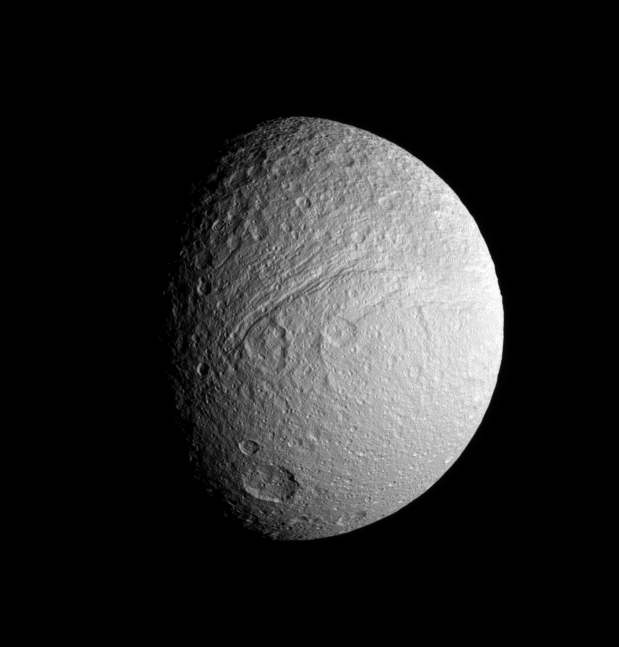

Icy Old Moon

This Cassini spacecraft image provides a view of the southern portion of Tethys’ trailing hemisphere.

Prominent features include the huge canyon, Ithaca Chasma, approximately centered in this view, as well as Demodocus and Telemus, large basins just to the right of the rift.

Features on Tethys are named for characters in Homer’s Odyssey.

The image was taken in visible green light with the Cassini spacecraft narrow-angle camera on Oct. 10, 2008 at a distance of approximately 417,000 kilometers (259,000 miles) from Tethys and at a Sun-Tethys-spacecraft, or phase, angle of 55 degrees. Image scale is 2 kilometers (2 miles) per pixel.

The Cassini-Huygens mission is a cooperative project of NASA, the European Space Agency and the Italian Space Agency. The Jet Propulsion Laboratory, a division of the California Institute of Technology in Pasadena, manages the mission for NASA’s Science Mission Directorate, Washington, D.C. The Cassini orbiter and its two onboard cameras were designed, developed and assembled at JPL. The imaging operations center is based at the Space Science Institute in Boulder, Colo.

Credit: NASA/JPL/Space Science Institute